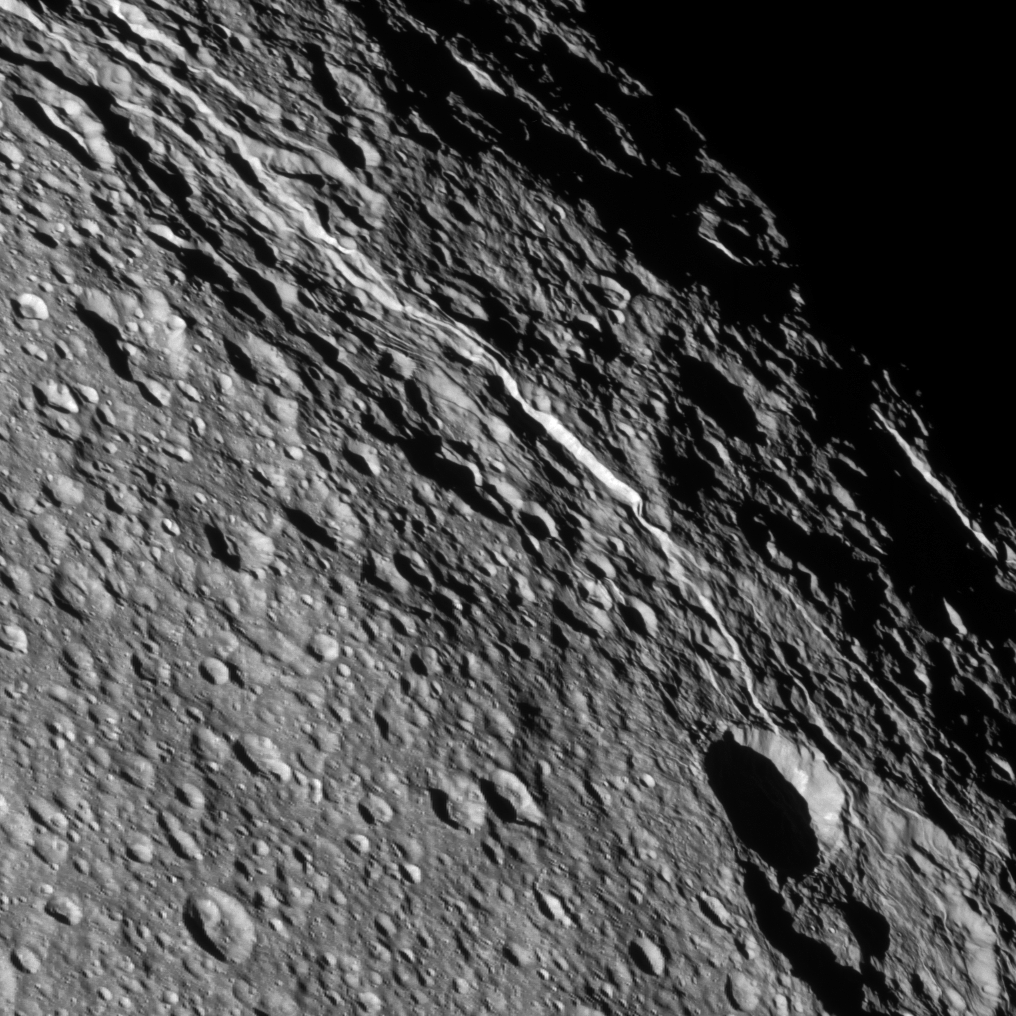

Rhea’s Record

The surface of Saturn’s moon Rhea bears witness to its violent history. Each crater seen here records an impact in the moon’s past.

On some of Rhea’s terrains, craters are so densely packed that they lie on top of each other, newer impacts often erasing the older craters. Rhea is 949 miles, or 1,528 kilometers across.

This view is centered on terrain at 38 degrees north latitude, 290 degrees west longitude. The image was taken in visible light with the Cassini spacecraft narrow-angle camera on Dec. 22, 2012.

The view was acquired at a distance of approximately 19,000 miles (31,000 kilometers) from Rhea and at a Sun-Rhea-spacecraft, or phase, angle of 30 degrees. Image scale is 600 feet (183 meters) per pixel.

The Cassini-Huygens mission is a cooperative project of NASA, the European Space Agency and the Italian Space Agency. The Jet Propulsion Laboratory, a division of the California Institute of Technology in Pasadena, manages the mission for NASA’s Science Mission Directorate, Washington, D.C. The Cassini orbiter and its two onboard cameras were designed, developed and assembled at JPL. The imaging operations center is based at the Space Science Institute in Boulder, Colo.

Credit: NASA/JPL-Caltech/Space Science Institute